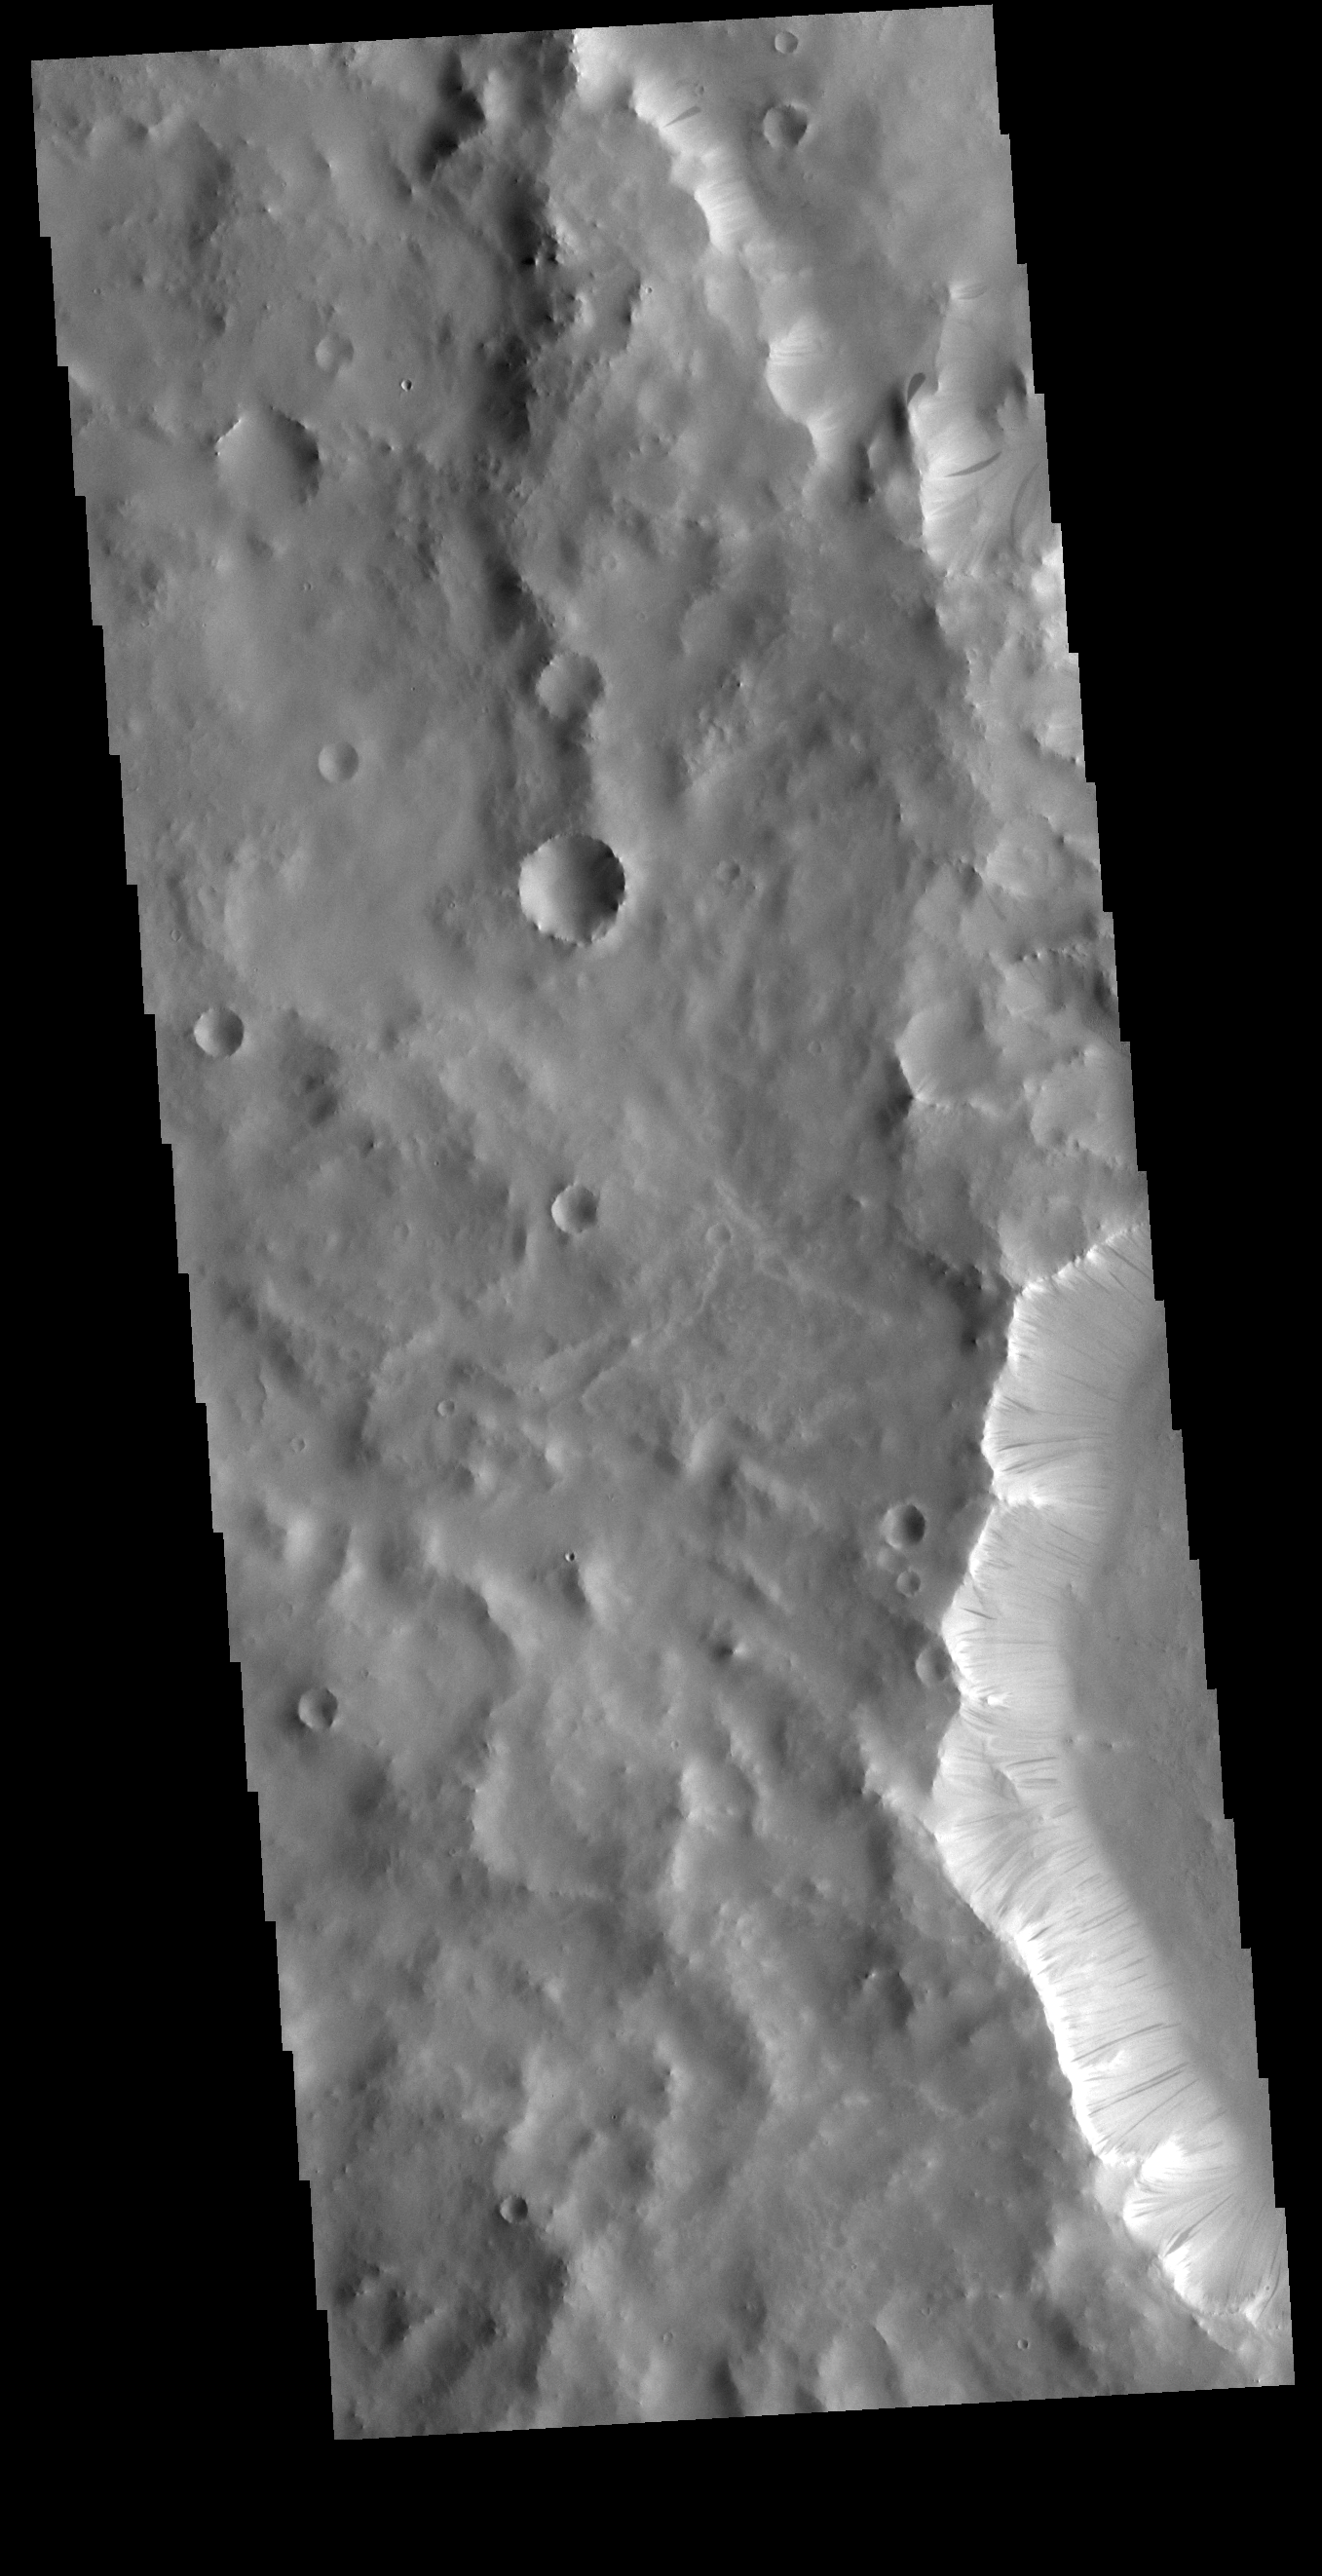

Dark Slope Streaks

This VIS image is located in Terra Sabaea. The ridge near the right side of the image contains dark slope streaks. These features are thought to form by downslope movement of material which either reveals the darker rock beneath the dust coating, or creates the darker surface by flow of a volatile just beneath the dust coating.

Credit: NASA/JPL-Caltech/ASU